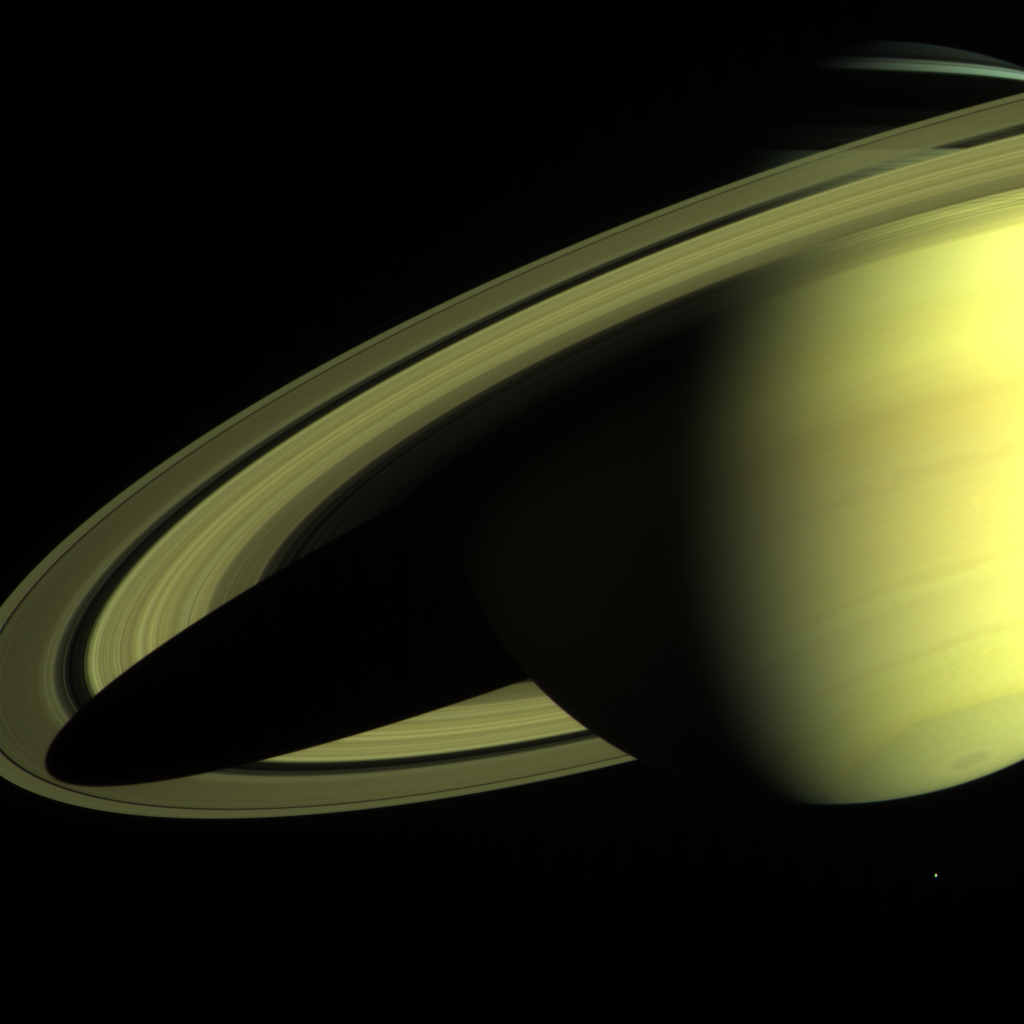

Saturn from Far and Near (Cassini-Huygens)

The Cassini-Huygens spacecraft returned this image of Saturn on May 16, 2004, when its imaging science subsystem narrow-angle camera was too close to fit the entire planet in its field-of-view. Cassini is still about 20 million kilometers (12.4 million miles) away and only 36 days from reaching Saturn. Cassini has two cameras, a wide angle and narrow angle. This narrow angle image was made using a combination of three filters (red, green, blue) and was taken at a range of 24.3 million kilometers (15.1 million miles). The view is from 13 degrees below the equator. Enceladus, one of Saturn’s 31 known moons, appears near the south pole at the bottom of the image.

For related images, see also PIA05981 and PIA05982.

Credit: NASA/JPL